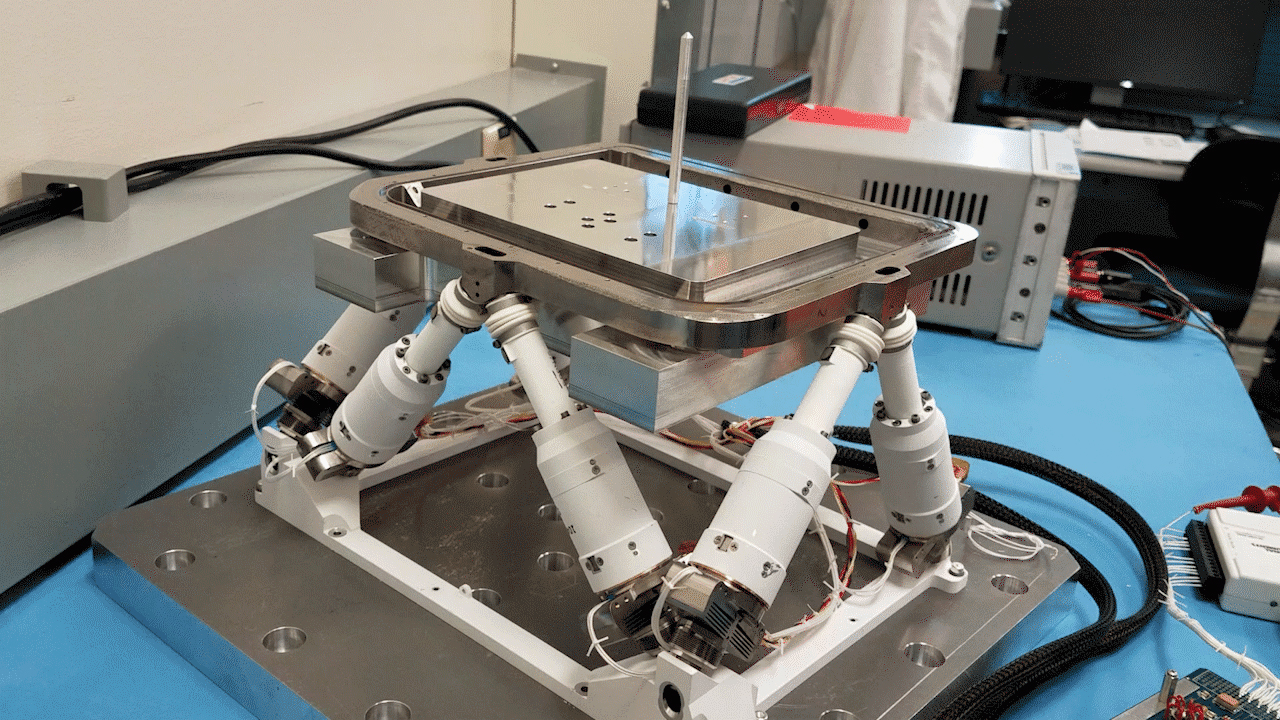

PIXL’s Hexapod Has Moves

A device with six mechanical legs, the hexapod is a critical part of the Planetary Instrument for X-ray Lithochemistry (PIXL), one of the instruments aboard NASA’s Perseverance Mars rover. The hexapod allows PIXL to make slow, precise movements to get closer to and point at specific parts of a rock’s surface in order for the instrument to use its X-ray to discover where — and in what quantity — chemicals are distributed there. This GIF has been considerably sped up to show how the hexapod moves.

Both PIXL and Perseverance were built and are operated by NASA’s Jet Propulsion Laboratory in Southern California.

Credit: NASA/JPL-Caltech